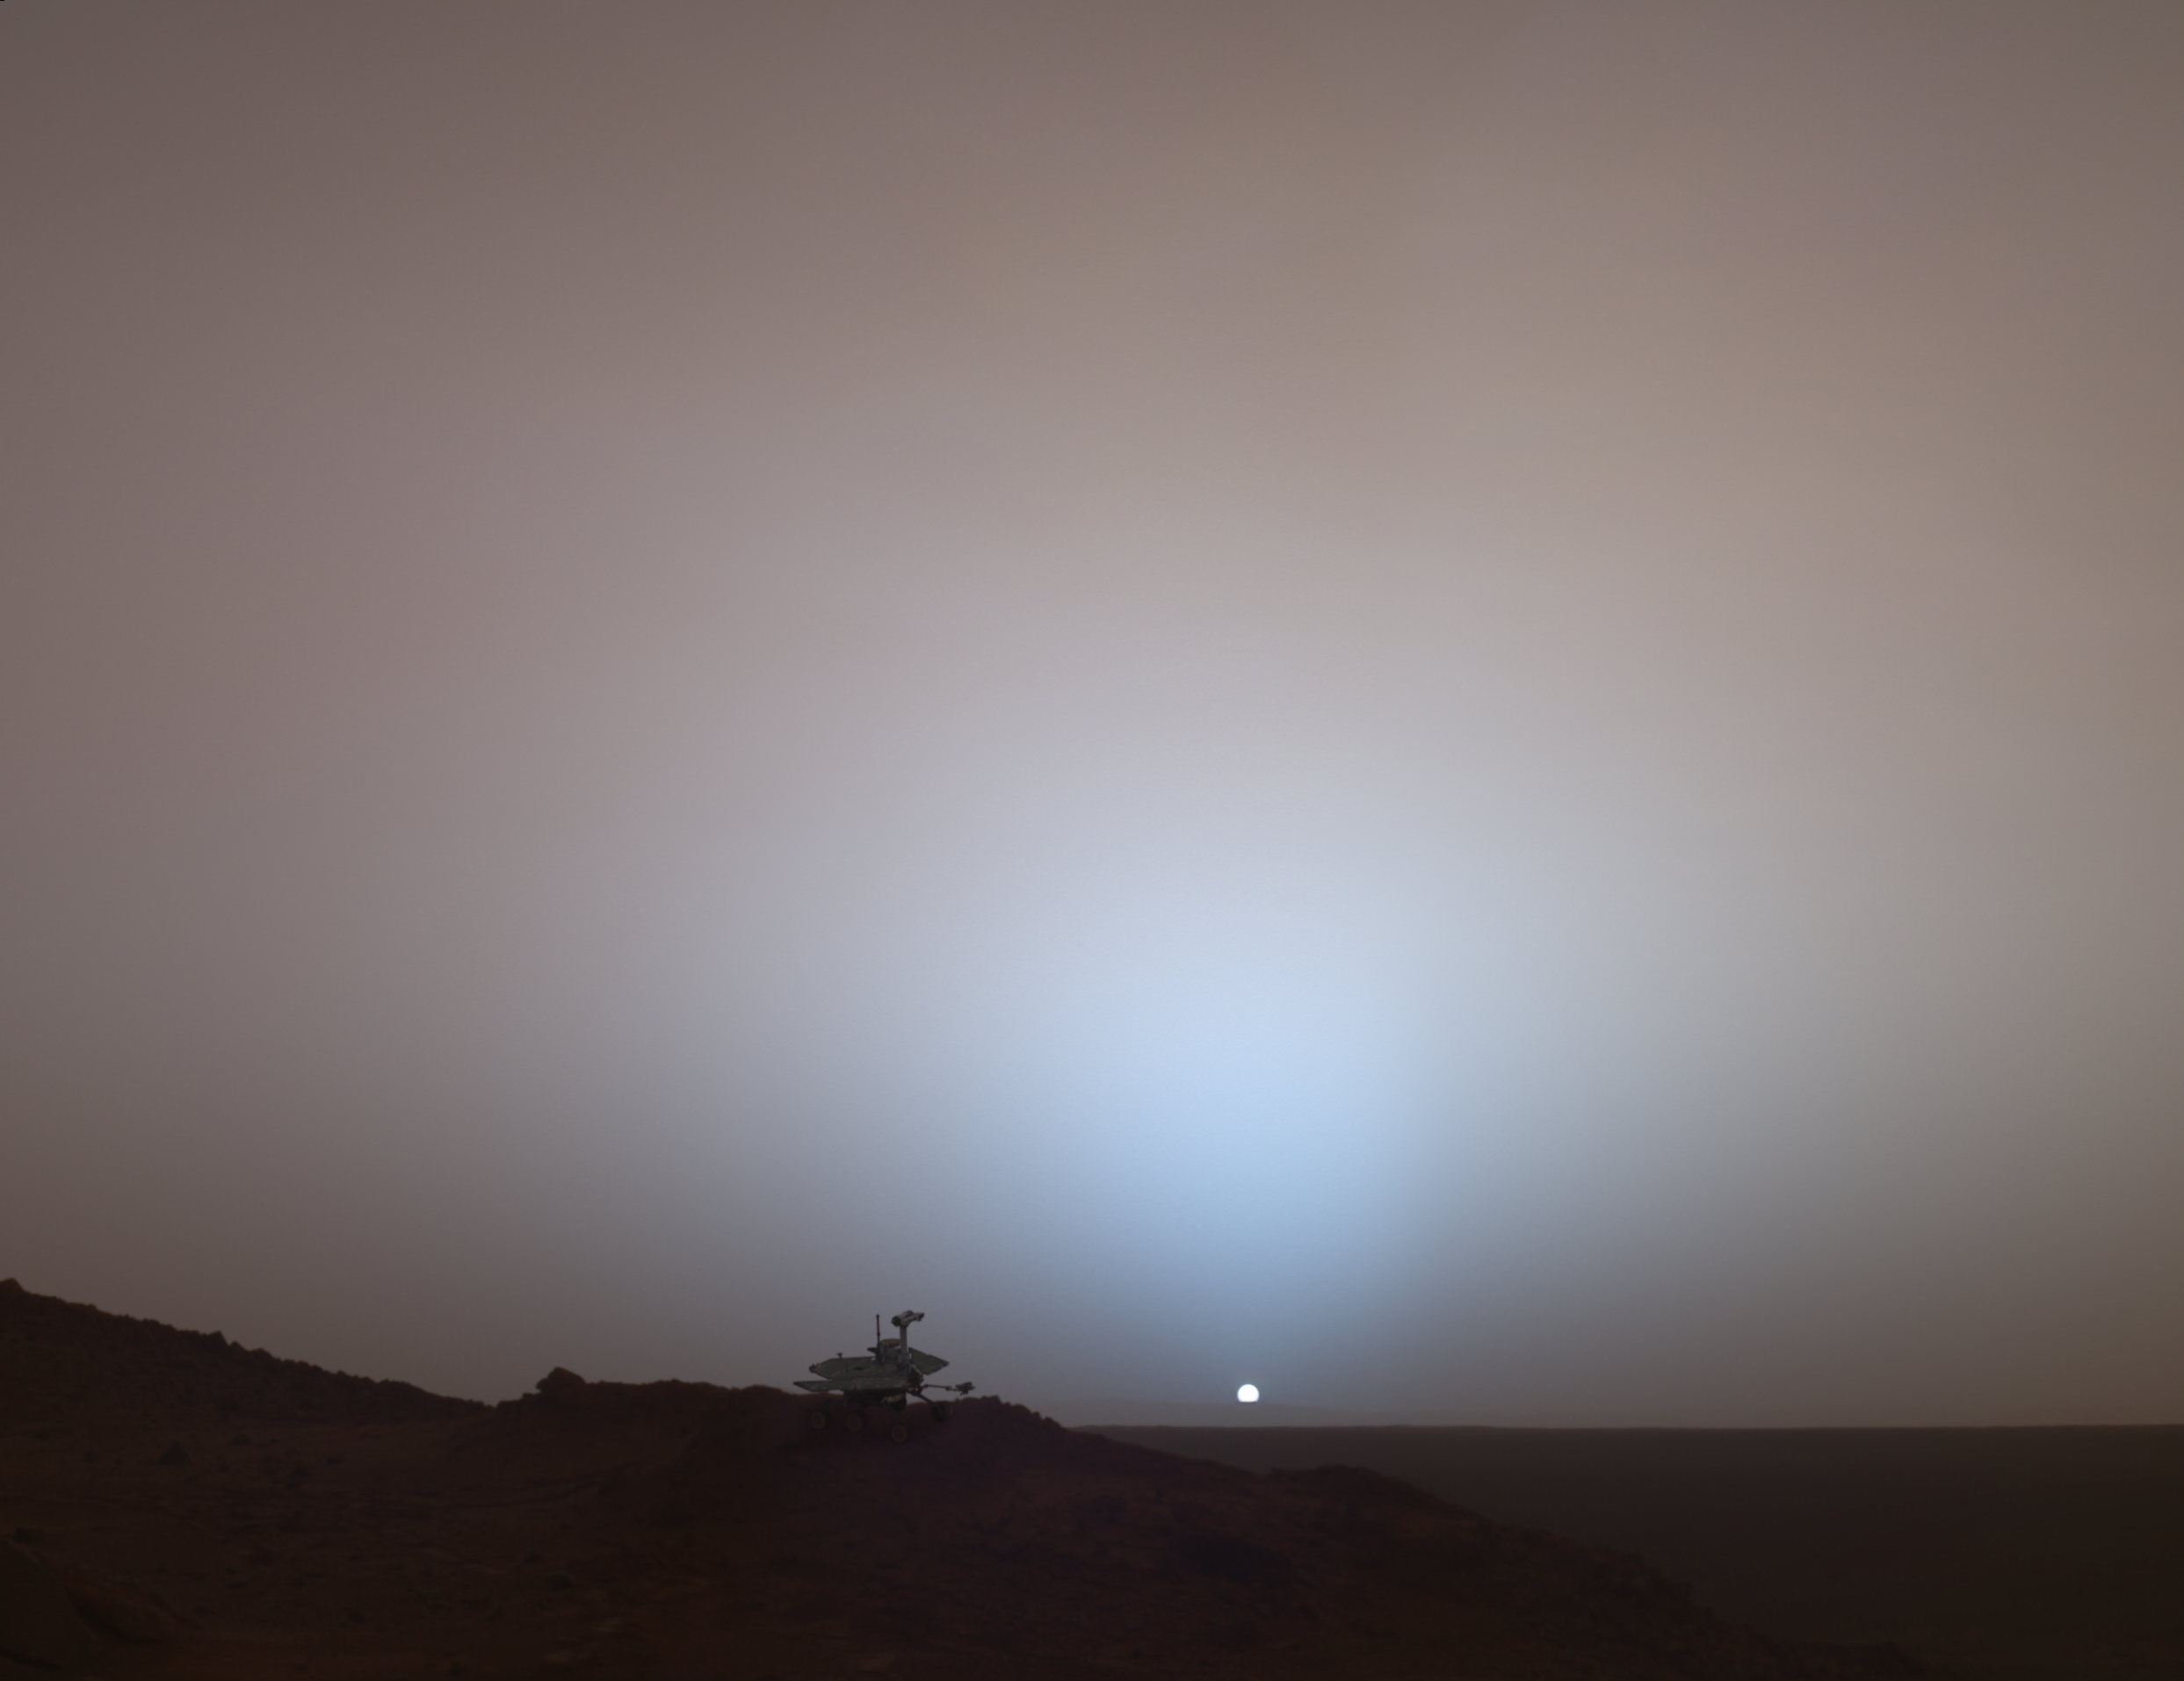

Special-Effects Spirit Silhouetted on “Jibsheet”

This synthetic image of the Spirit Mars Exploration Rover on top of a rock called “Jibsheet” was produced using “Virtual Presence in Space” technology. Developed at NASA’s Jet Propulsion Laboratory, Pasadena, Calif., this technology combines visualization and image-processing tools with Hollywood-style special effects. The image was created using a photorealistic model of the rover and a false-color mosaic. The size of the rover in the image is approximately correct and was based on the size of the rover tracks in the mosaic. The mosaic was assembled from frames taken by the panoramic camera on the rover’s 489th Martian day, or sol (May 19, 2005); see PIA07997.

Because this synthesis provides viewers with a sense of their own “virtual presence” (as if they were there themselves), such views can be useful to mission teams in planning exploration by enhancing perspective and a sense of scale.

Credit: NASA/JPL-Solar System Visualization Team